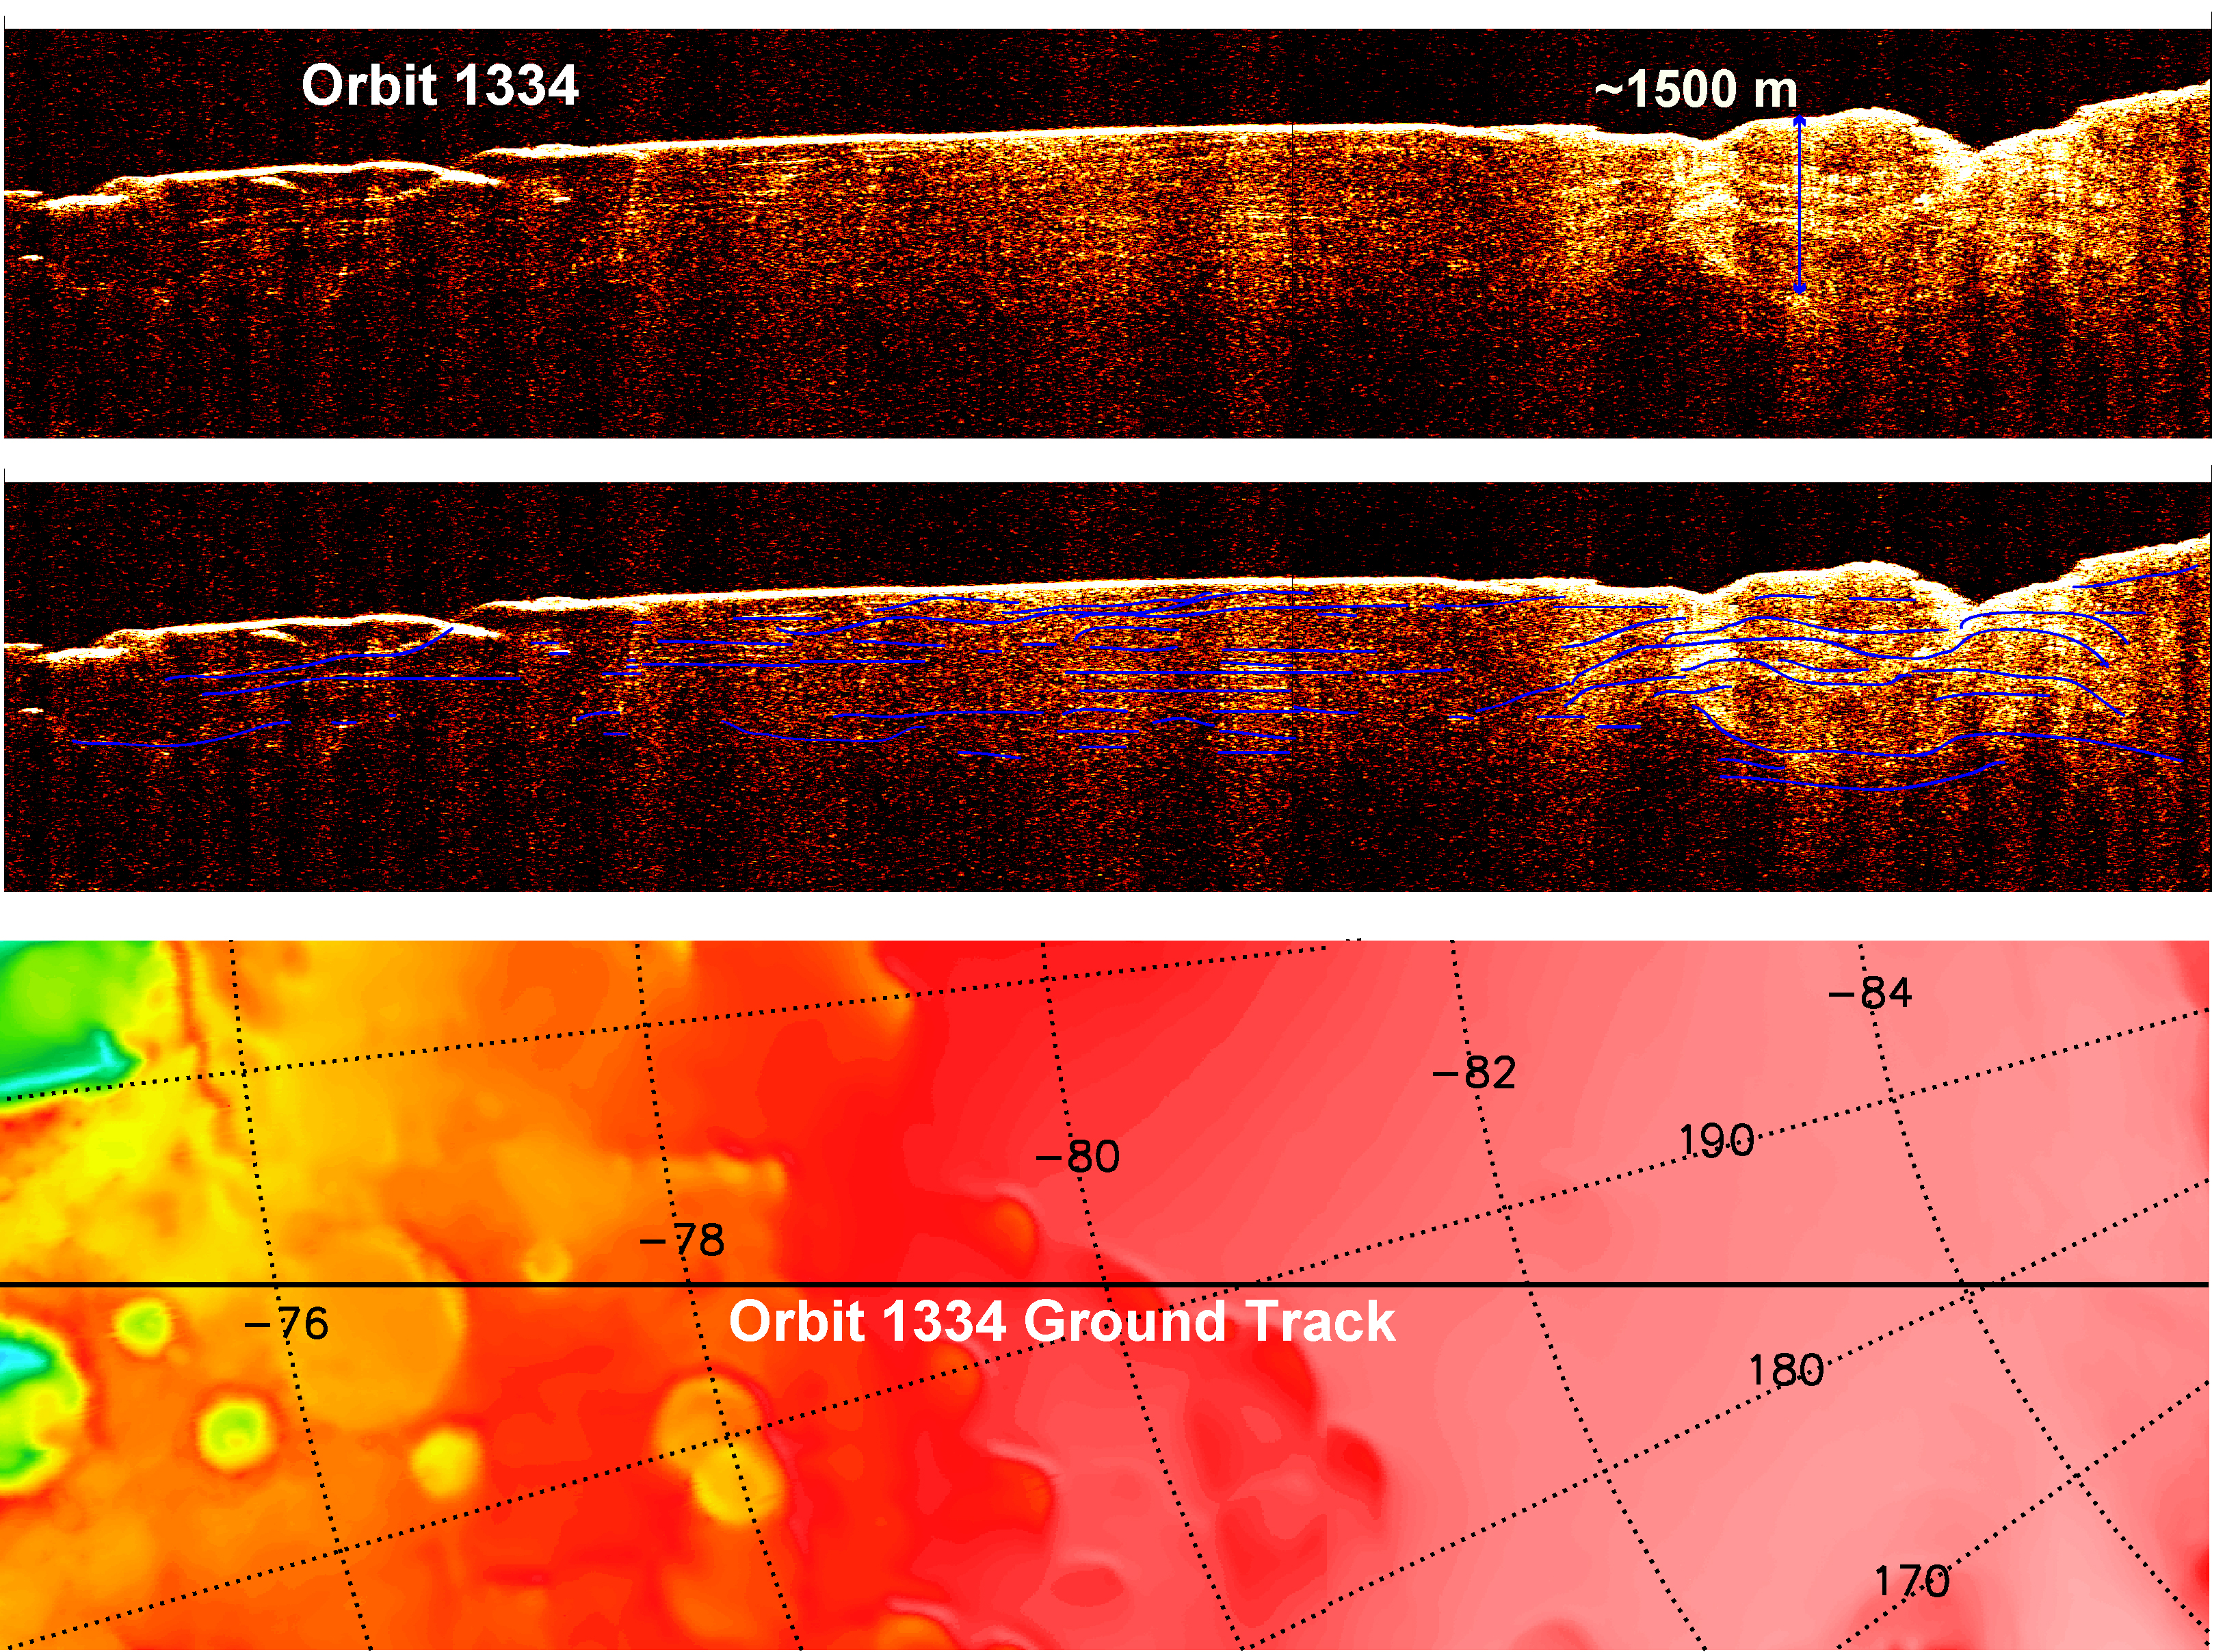

Interpreting Radar View near Mars’ South Pole, Orbit 1334

A radargram from the Shallow Subsurface Radar instrument (SHARAD) on NASA’s Mars Reconnaissance Orbiter is shown in the upper-right panel and reveals detailed structure in the polar layered deposits of the south pole of Mars.

The sounding radar collected the data presented here during orbit 1334 of the mission, on Nov. 8, 2006.

The horizontal scale in the radargram is distance along the ground track. It can be referenced to the ground track map shown in the lower right. The radar traversed from about 75 to 85 degrees south latitude, or about 590 kilometers (370 miles). The ground track map shows elevation measured by the Mars Orbiter Laser Altimeter on NASA’s Mars Global Surveyor orbiter. Green indicates low elevation; reddish-white indicates higher elevation. The traverse proceeds up onto a plateau formed by the layers.

The vertical scale on the radargram is time delay of the radar signals reflected back to Mars Reconnaissance Orbiter from the surface and subsurface. For reference, using an assumed velocity of the radar waves in the subsurface, time is converted to depth below the surface at one place: about 1,500 meters (5,000 feet) to one of the deeper subsurface reflectors. The color scale varies from black for weak reflections to white for strong reflections.

The middle panel shows mapping of the major subsurface reflectors, some of which can be traced for a distance of 100 kilometers (60 miles) or more. The layers are not all horizontal and the reflectors are not always parallel to one another. Some of this is due to variations in surface elevation, which produce differing velocity path lengths for different reflector depths. However, some of this behavior is due to spatial variations in the deposition and removal of material in the layered deposits, a result of the recent climate history of Mars.

The Shallow Subsurface Radar was provided by the Italian Space Agency (ASI). Its operations are led by the University of Rome and its data are analyzed by a joint U.S.-Italian science team. NASA’s Jet Propulsion Laboratory, a division of the California Institute of Technology, Pasadena, manages the Mars Reconnaissance Orbiter for the NASA Science Mission Directorate, Washington.

Credit: NASA/JPL-Caltech/ASI/University of Rome/Washington Universtiy in St. Louis